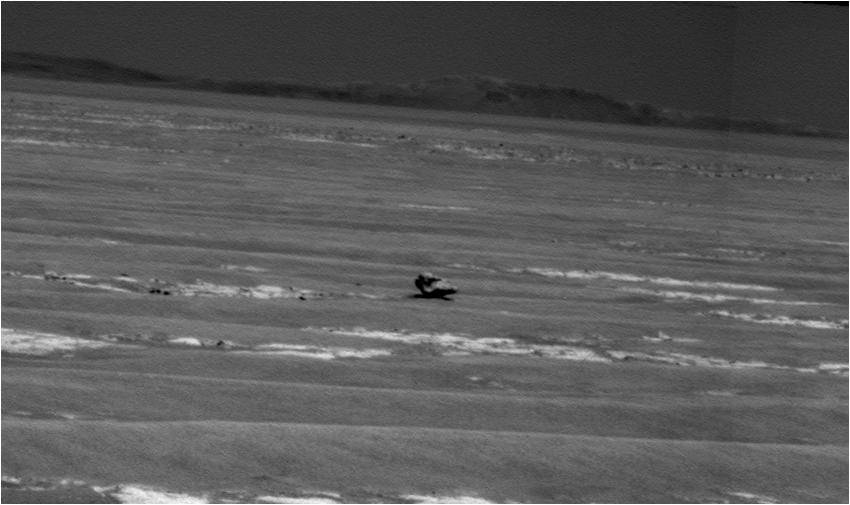

Opportunity Heading for Possible Meteorite

NASA’s Mars Exploration Rover Opportunity used its panoramic camera to capture this view of a dark rock that may be an iron meteorite. Part of the rim of Endurance Crater is on the horizon.

The rock, about 45 centimeters (18 inches) wide from this angle, was about 31 meters (102 feet) away from Opportunity when the rover took this picture immediately after an 81-meter (266-foot) drive during the 2,363rd Martian day, or sol, of the rover’s mission on Mars.

The rover science team has decided to approach the rock for a closer look, to determine whether it is an iron meteorite as suggested by the dark color, rounded texture and the way it is perched on the surface.

The rock has been given the informal name “Oileán Ruaidh” (pronounced ay-lan ruah), which is the Gaelic name for an island off the coast of northwestern Ireland.

The rim of Endeavor crater, still several kilometers or miles away, has been a long-term destination for Opportunity for about two years. Opportunity landed on Mars in January 2004 for what was planned as a three-month mission.

Credit: NASA/JPL-Caltech/Cornell University